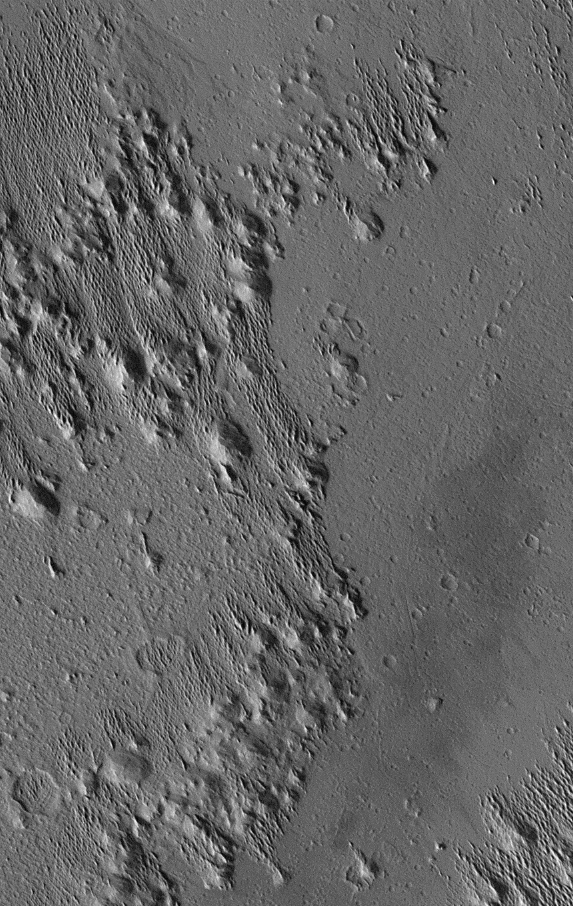

Medusae Fossae #2

Extensive wind-swept plains of the Medusae Fossae formation on Mars. This southern subframe image, frame 3104, is of a 3.0 x 4.7 km area centered near 2.0 degrees north, 163.8 degrees west.

Figure caption from Science Magazine.

Credit: NASA/JPL/Malin Space Science Systems